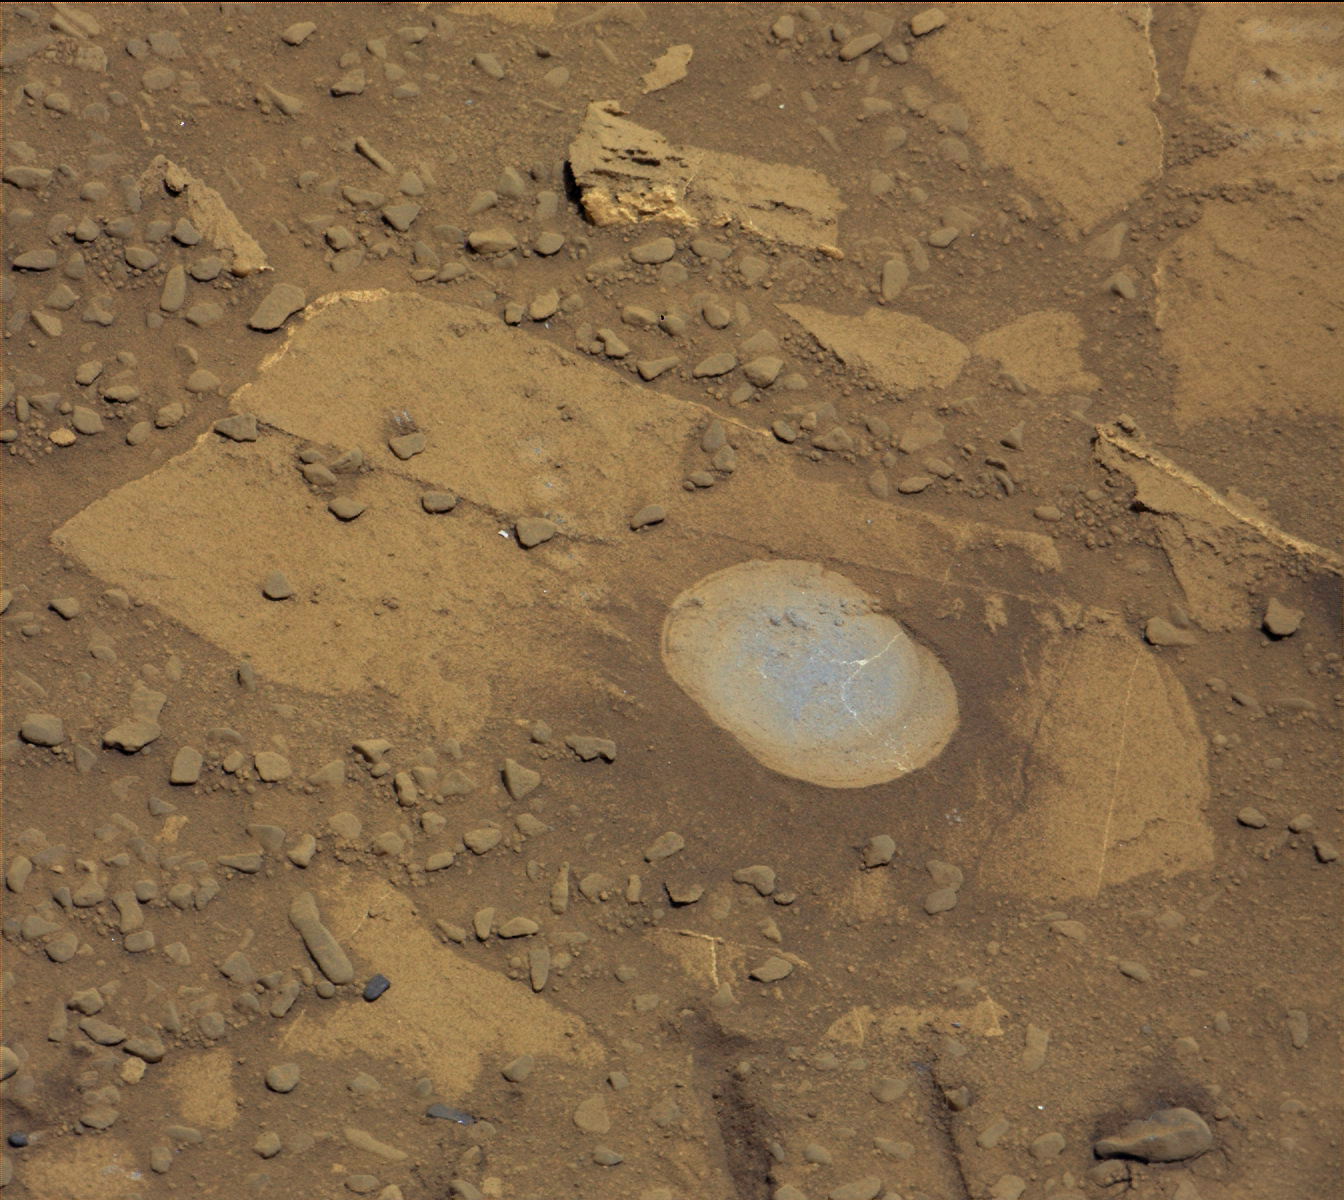

Curiosity’s Brushwork on Martian ‘Bonanza King’ Target

NASA’s Curiosity Mars rover used the Dust Removal Tool on its robotic arm to brush aside reddish, more-oxidized dust, revealing a gray patch of less-oxidized rock material at a target called “Bonanza King,” visible in this image from the rover’s Mast Camera (Mastcam).

The Mastcam’s right-eye camera, which has a telephoto lens, took this image on Aug. 17, 2014, during the 722nd Martian day, or sol, of Curiosity’s work on Mars. The brushing activity occurred earlier the same sol. The rover team is evaluating Bonanza King as a possible drilling target. The mission has previously drilled into three target rocks to collect sample powder for analysis by the rover’s onboard laboratory instruments.

The brushed area is about 2.5 inches (6 centimeters) across. It reveals thin, white, cross-cutting veins. They might be sulfate salts or another type of mineral that precipitated out of solution and filled fractures in the rock. These thin veins might be related to wider light-toned veins and features in the surrounding rock.

To the left of the brushed patch is a row of five smaller and less conspicuous spots where dust has been partially removed. These are at points on Bonanza King that were zapped with the laser of Curiosity’s Chemistry and Camera (ChemCam) instrument on Sol 719 (Aug. 14, 2014). Color balancing and contrast adjustment have been used in preparing this image from Mastcam’s raw image of this exposure.

Drilling a shallow test hole is the next step in evaluating this location for full-depth drilling to collect a sample. The shallow “mini-drill” test enables assessing whether powder from the drilling tends to clump.

Bonanza King is on a ramp rising from the northeastern end of “Hidden Valley,” between Curiosity’s August 2012 landing site in Gale Crater and destinations on Mount Sharp within the crater.

NASA’s Jet Propulsion Laboratory, a division of the California Institute of Technology, Pasadena, manages the Mars Science Laboratory Project for NASA’s Science Mission Directorate, Washington. JPL designed and built the project’s Curiosity rover. Malin Space Science Systems, San Diego, built and operates the rover’s Mastcam.

Credit: NASA/JPL-Caltech/MSSS